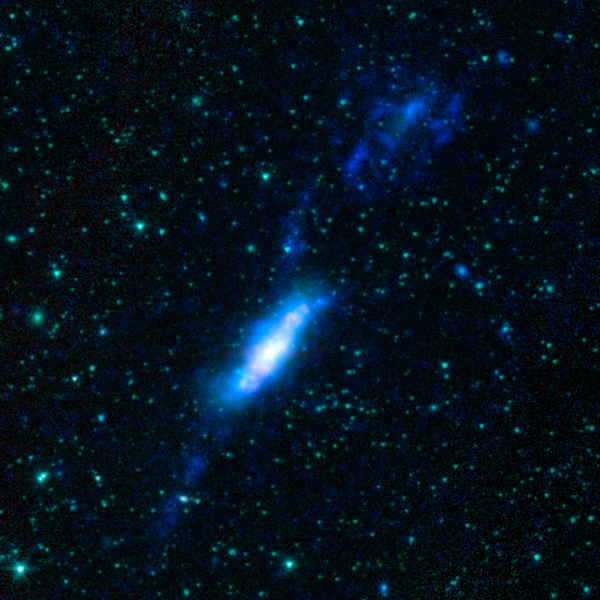

Galactic Train Wreck

This image shows an example of colliding galaxies from a new photo atlas of galactic "train wrecks". The new image combine observations from NASA's Spitzer Space Telescope, which observes infrared light, and NASA's Galaxy Evolution Explorer (GALEX) spacecraft, which observes ultraviolet light. By analyzing information from different parts of the light spectrum, scientists can learn much more than from a single wavelength alone, because different components of a galaxy are highlighted.

This image shows NGC 3448 and UGC 6016. In this representative-color image, far-ultraviolet light from GALEX is blue, 3.6-micron light from Spitzer is cyan, 4.5-micron light from Spitzer is green, and red shows light at 5.8 and 8 microns from Spitzer.

Credit: NASA/JPL-Caltech/L. Lanz (Harvard-Smithsonian CfA)